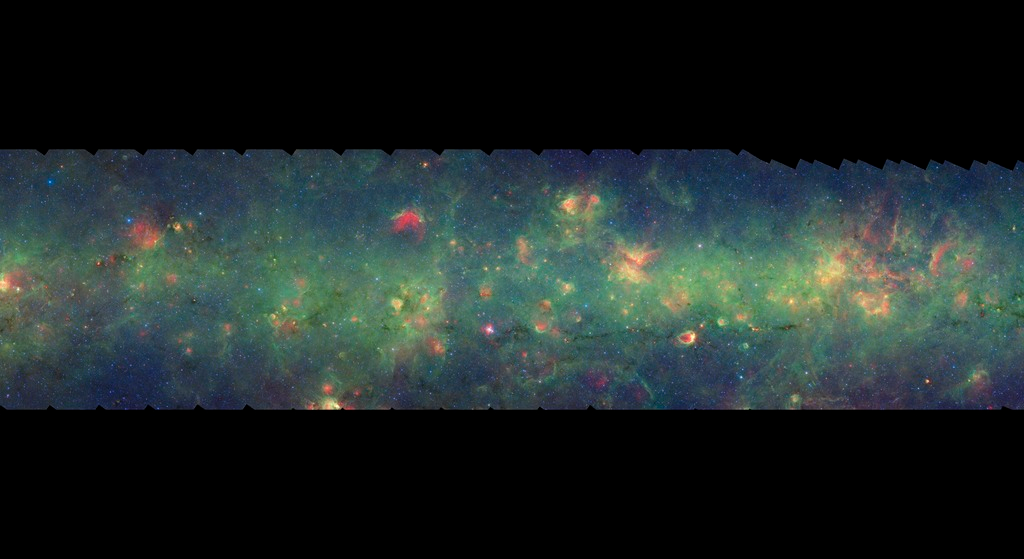

GLIMPSE-MIPSGAL Milky Way 11

This is one segment of an infrared portrait of dust and stars radiating in the inner Milky Way. More than 800,000 frames from NASA's Spitzer Space Telescope were stitched together to create the full image, capturing more than 50 percent of our entire galaxy.

As inhabitants of a flat galactic disk, Earth and its solar system have an edge-on view of their host galaxy, like looking at a glass dish from its edge. From our perspective, most of the galaxy is condensed into a blurry narrow band of light that stretches completely around the sky, also known as the galactic plane.

This segment extends through the constellations Scorpius, Ara, and Norma. The flat band of green running through this region is mostly dust in the distant disk of the Milky Way galaxy. In visible light the foreground dust renders this area nearly featureless and dark with only a scattering of nearby stars.

The swaths of green represent organic molecules, called polycyclic aromatic hydrocarbons, which are illuminated by light from nearby star formation, while the thermal emission, or heat, from warm dust is rendered in red. Star-forming regions appear as swirls of red and yellow, where the warm dust overlaps with the glowing organic molecules. The blue specks sprinkled throughout the photograph are Milky Way stars.

This survey segment spans galactic longitudes of 335.2 to 343.5 degrees and is centered at a galactic latitude of 0 degrees. It covers about two vertical degrees of the galactic plane.

This is a three-color composite that shows infrared observations from two Spitzer instruments. Blue represents 3.6-micron light and green shows light of 8 microns, both captured by Spitzer's infrared array camera. Red is 24-micron light detected by Spitzer's multiband imaging photometer. This combines observations from the Galactic Legacy Infrared Mid-Plane Survey Extraordinaire (GLIMPSE) and MIPSGAL projects.

Credit: NASA/JPL-Caltech/Univ. of Wisconsin